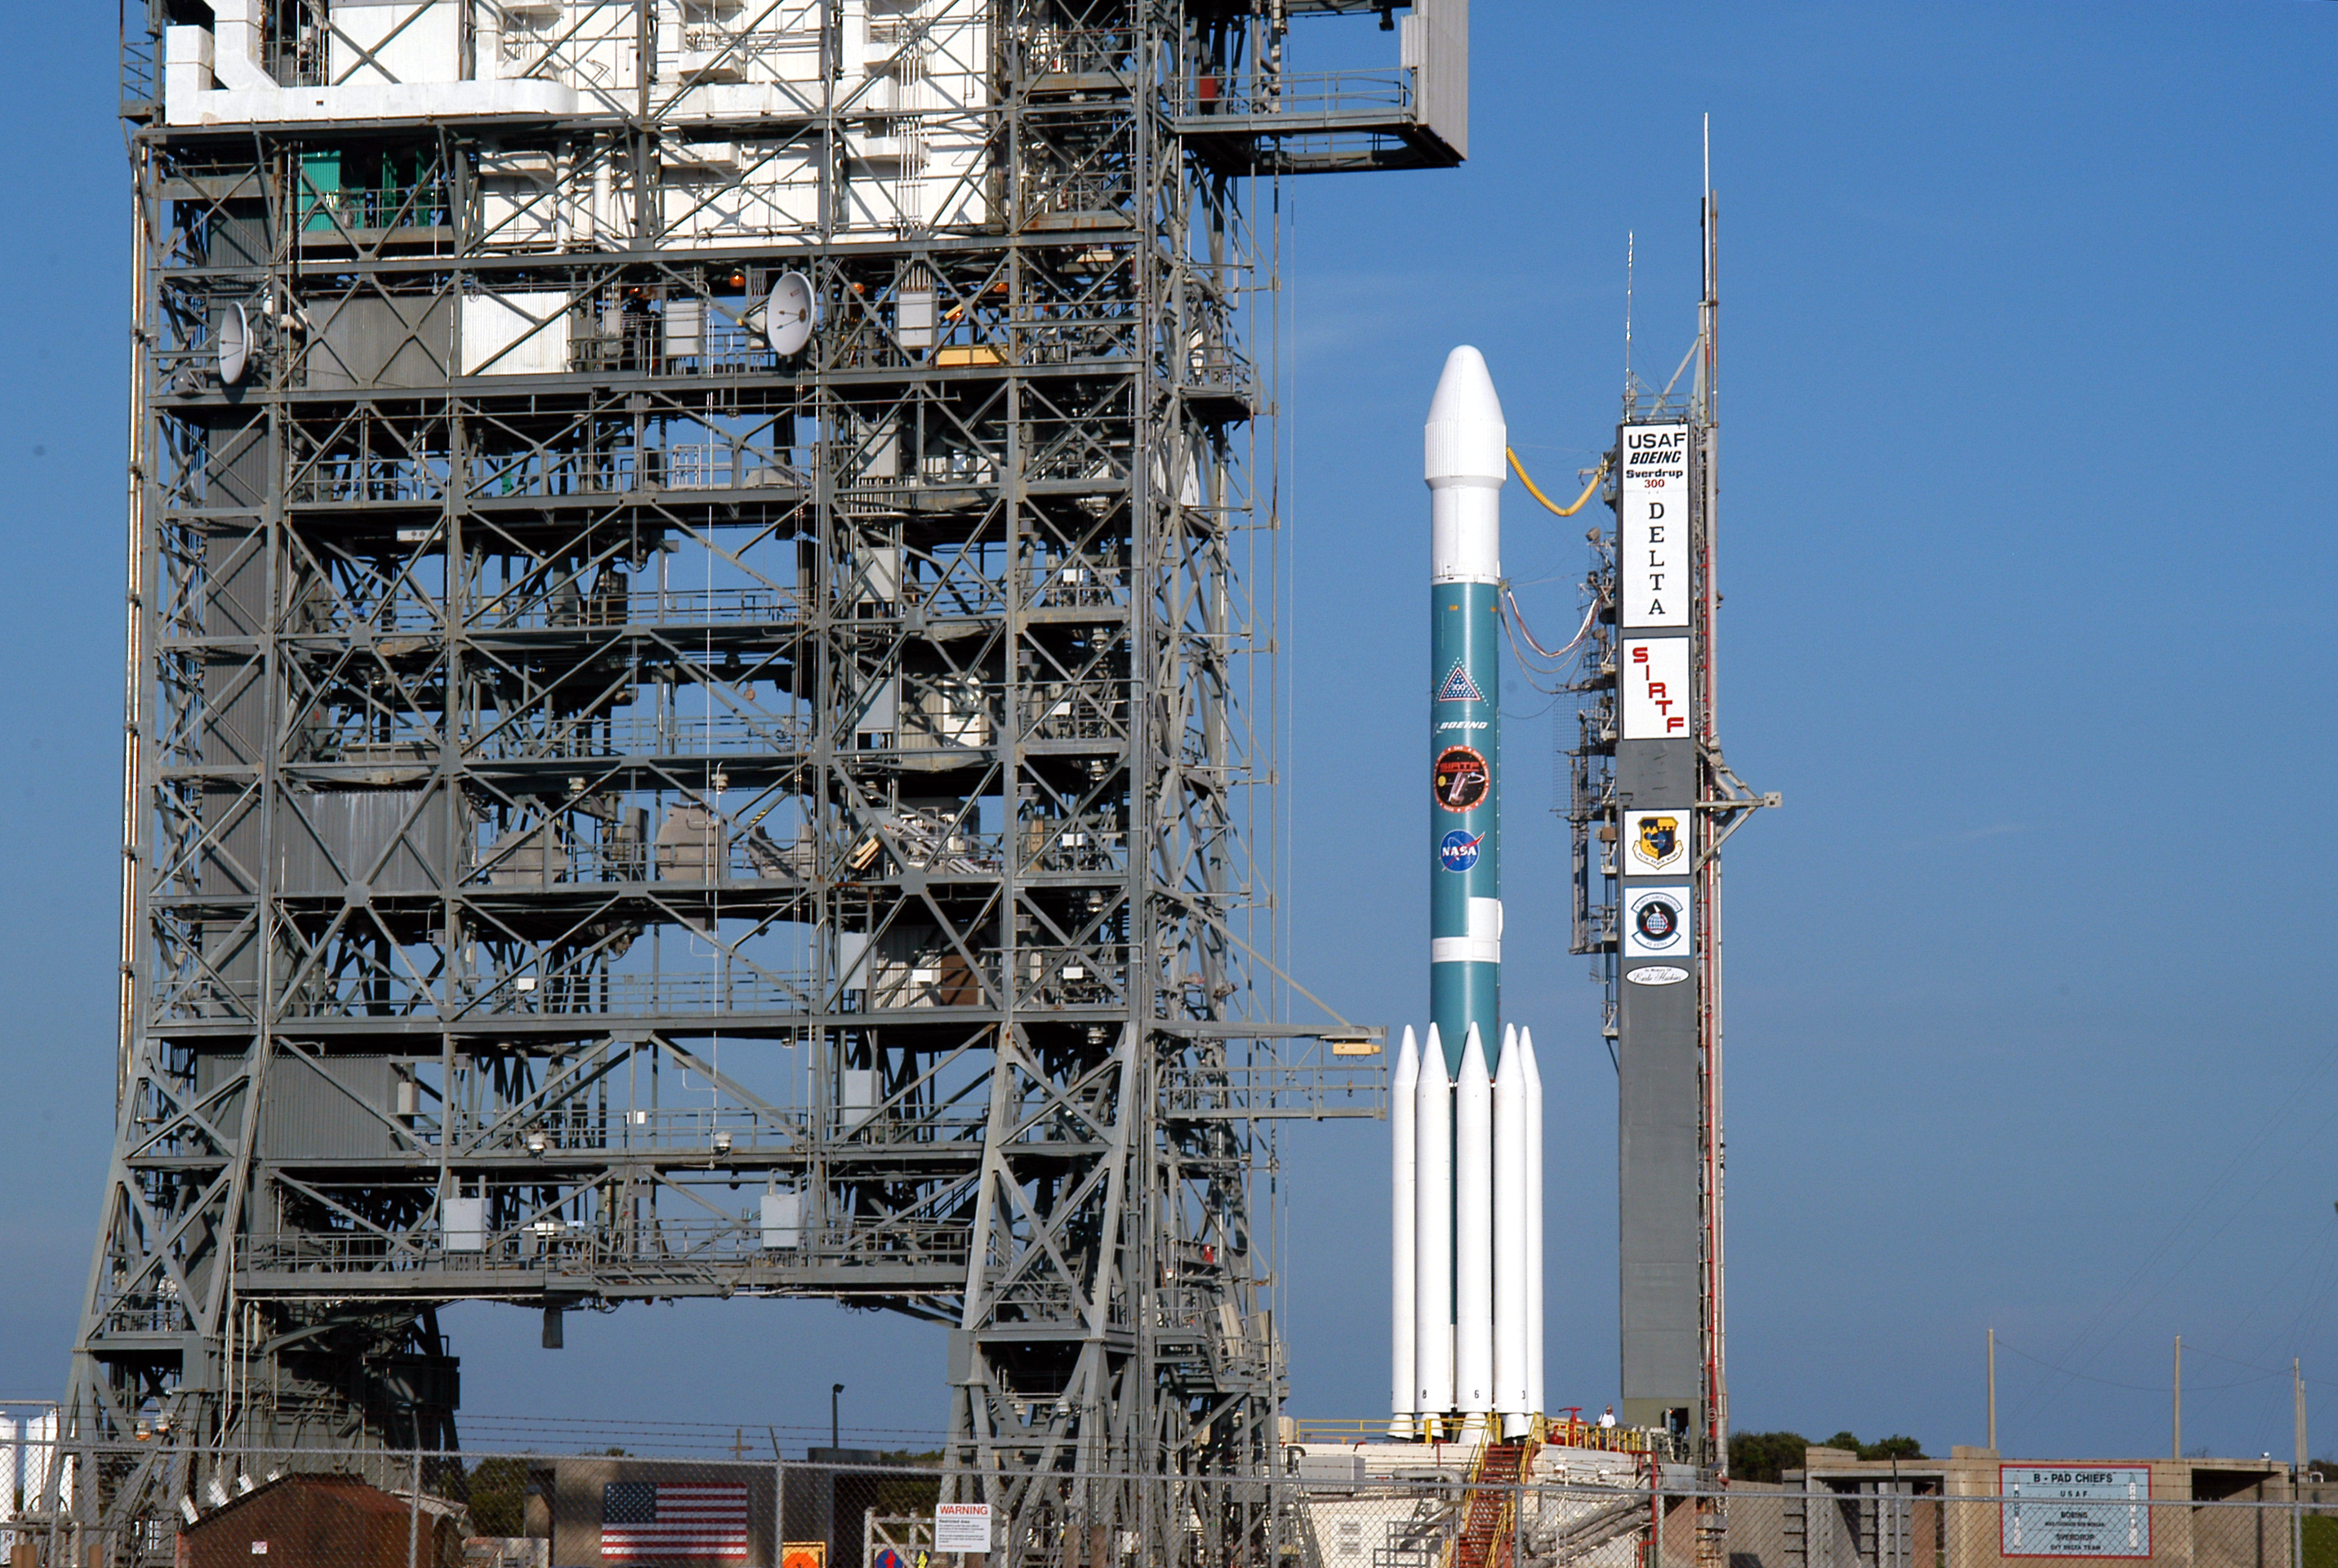

Gantry Rollback

The gantry on the Delta II rocket that launched the Spitzer Space Telescope is rolled back on August 24, 2003, the day before the launch.

Credit: NASA/JPL-Caltech/R. Hurt (SSC)